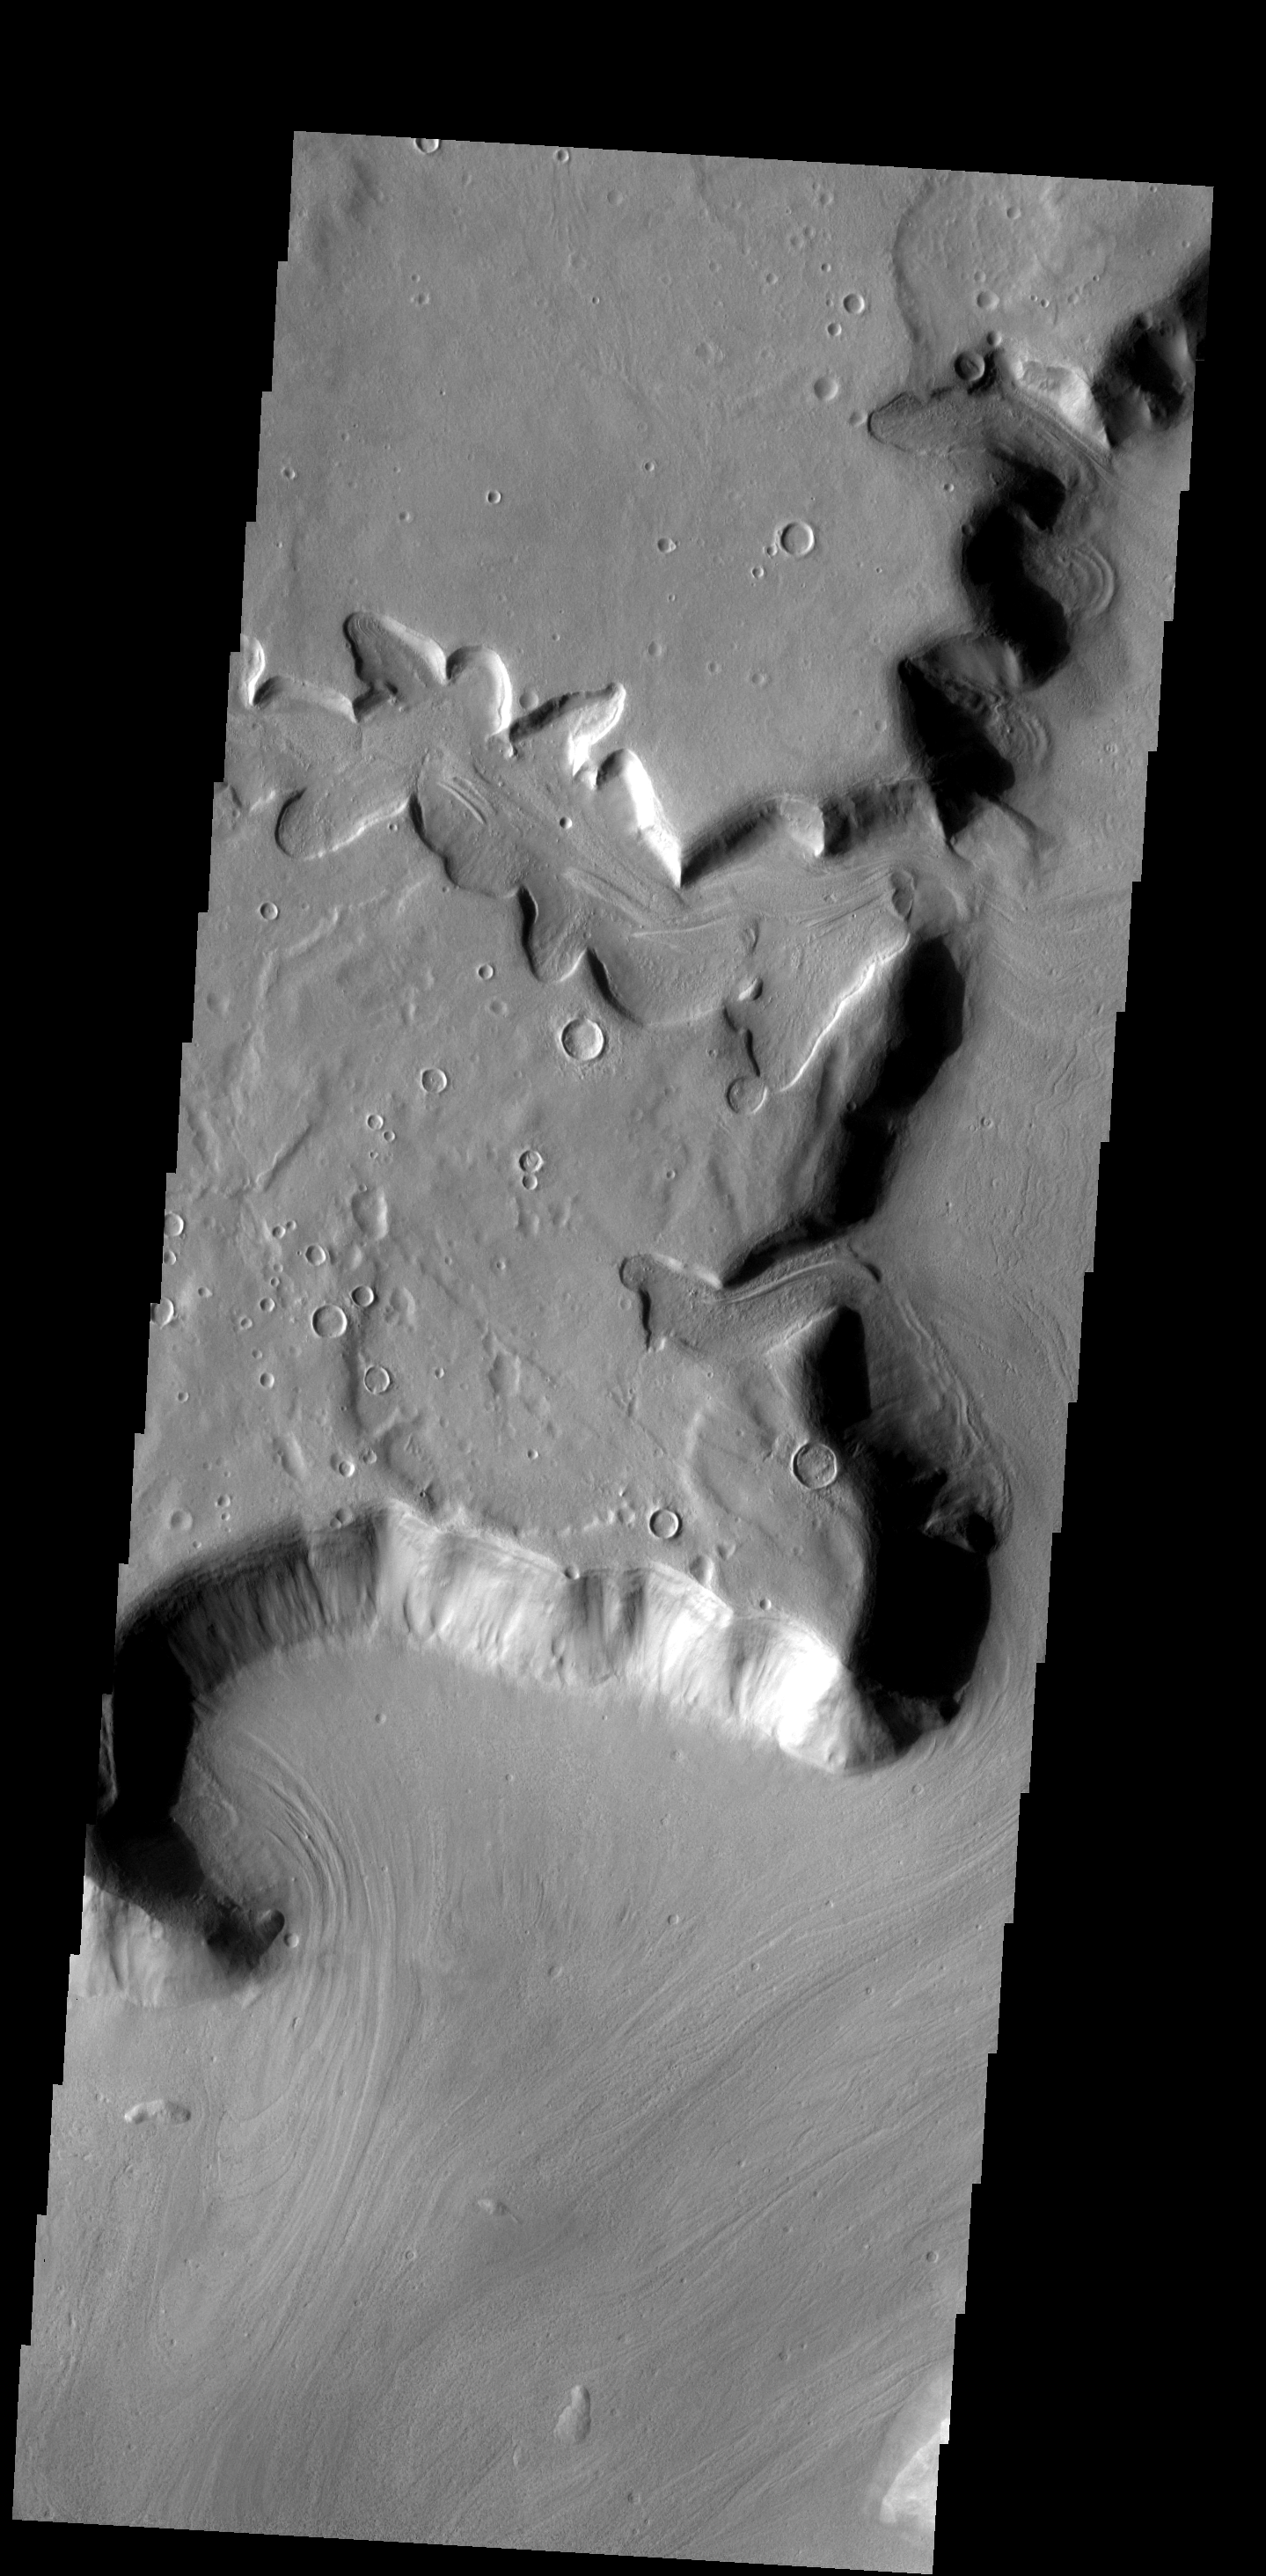

Channel

This interesting tributary channel is located in the Deuteronilus region of Mars.

Image information: VIS instrument. Latitude 37.8N, Longitude 19.7E. 19 meter/pixel resolution.

Please see the THEMIS Data Citation Note for details on crediting THEMIS images.

Note: this THEMIS visual image has not been radiometrically nor geometrically calibrated for this preliminary release. An empirical correction has been performed to remove instrumental effects. A linear shift has been applied in the cross-track and down-track direction to approximate spacecraft and planetary motion. Fully calibrated and geometrically projected images will be released through the Planetary Data System in accordance with Project policies at a later time.

NASA’s Jet Propulsion Laboratory manages the 2001 Mars Odyssey mission for NASA’s Office of Space Science, Washington, D.C. The Thermal Emission Imaging System (THEMIS) was developed by Arizona State University, Tempe, in collaboration with Raytheon Santa Barbara Remote Sensing. The THEMIS investigation is led by Dr. Philip Christensen at Arizona State University. Lockheed Martin Astronautics, Denver, is the prime contractor for the Odyssey project, and developed and built the orbiter. Mission operations are conducted jointly from Lockheed Martin and from JPL, a division of the California Institute of Technology in Pasadena.

Credit: NASA/JPL/ASU